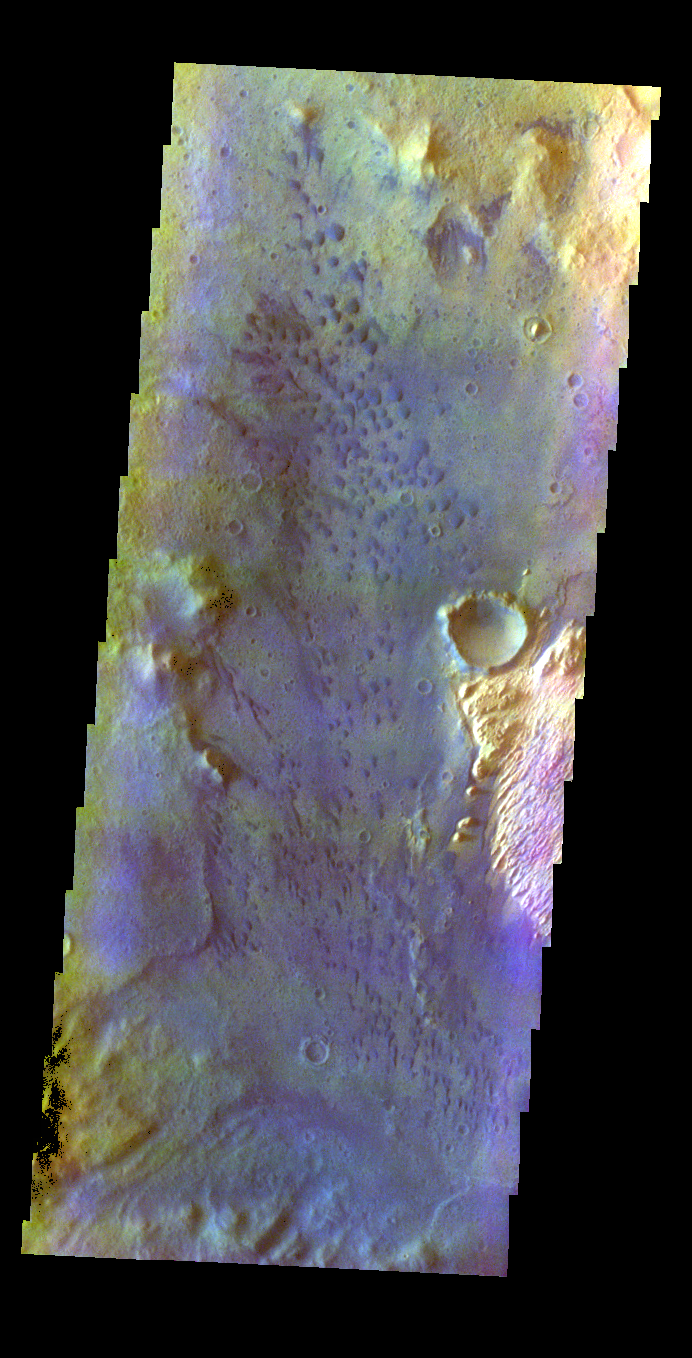

Trouvelot Crater – False Color

The THEMIS VIS camera contains 5 filters. The data from different filters can be combined in multiple ways to create a false color image. These false color images may reveal subtle variations of the surface not easily identified in a single band image. Today’s false color image shows part of the floor of Trouvelot Crater. The dark bluish features are small sand dunes.

Credit: NASA/JPL-Caltech/ASU